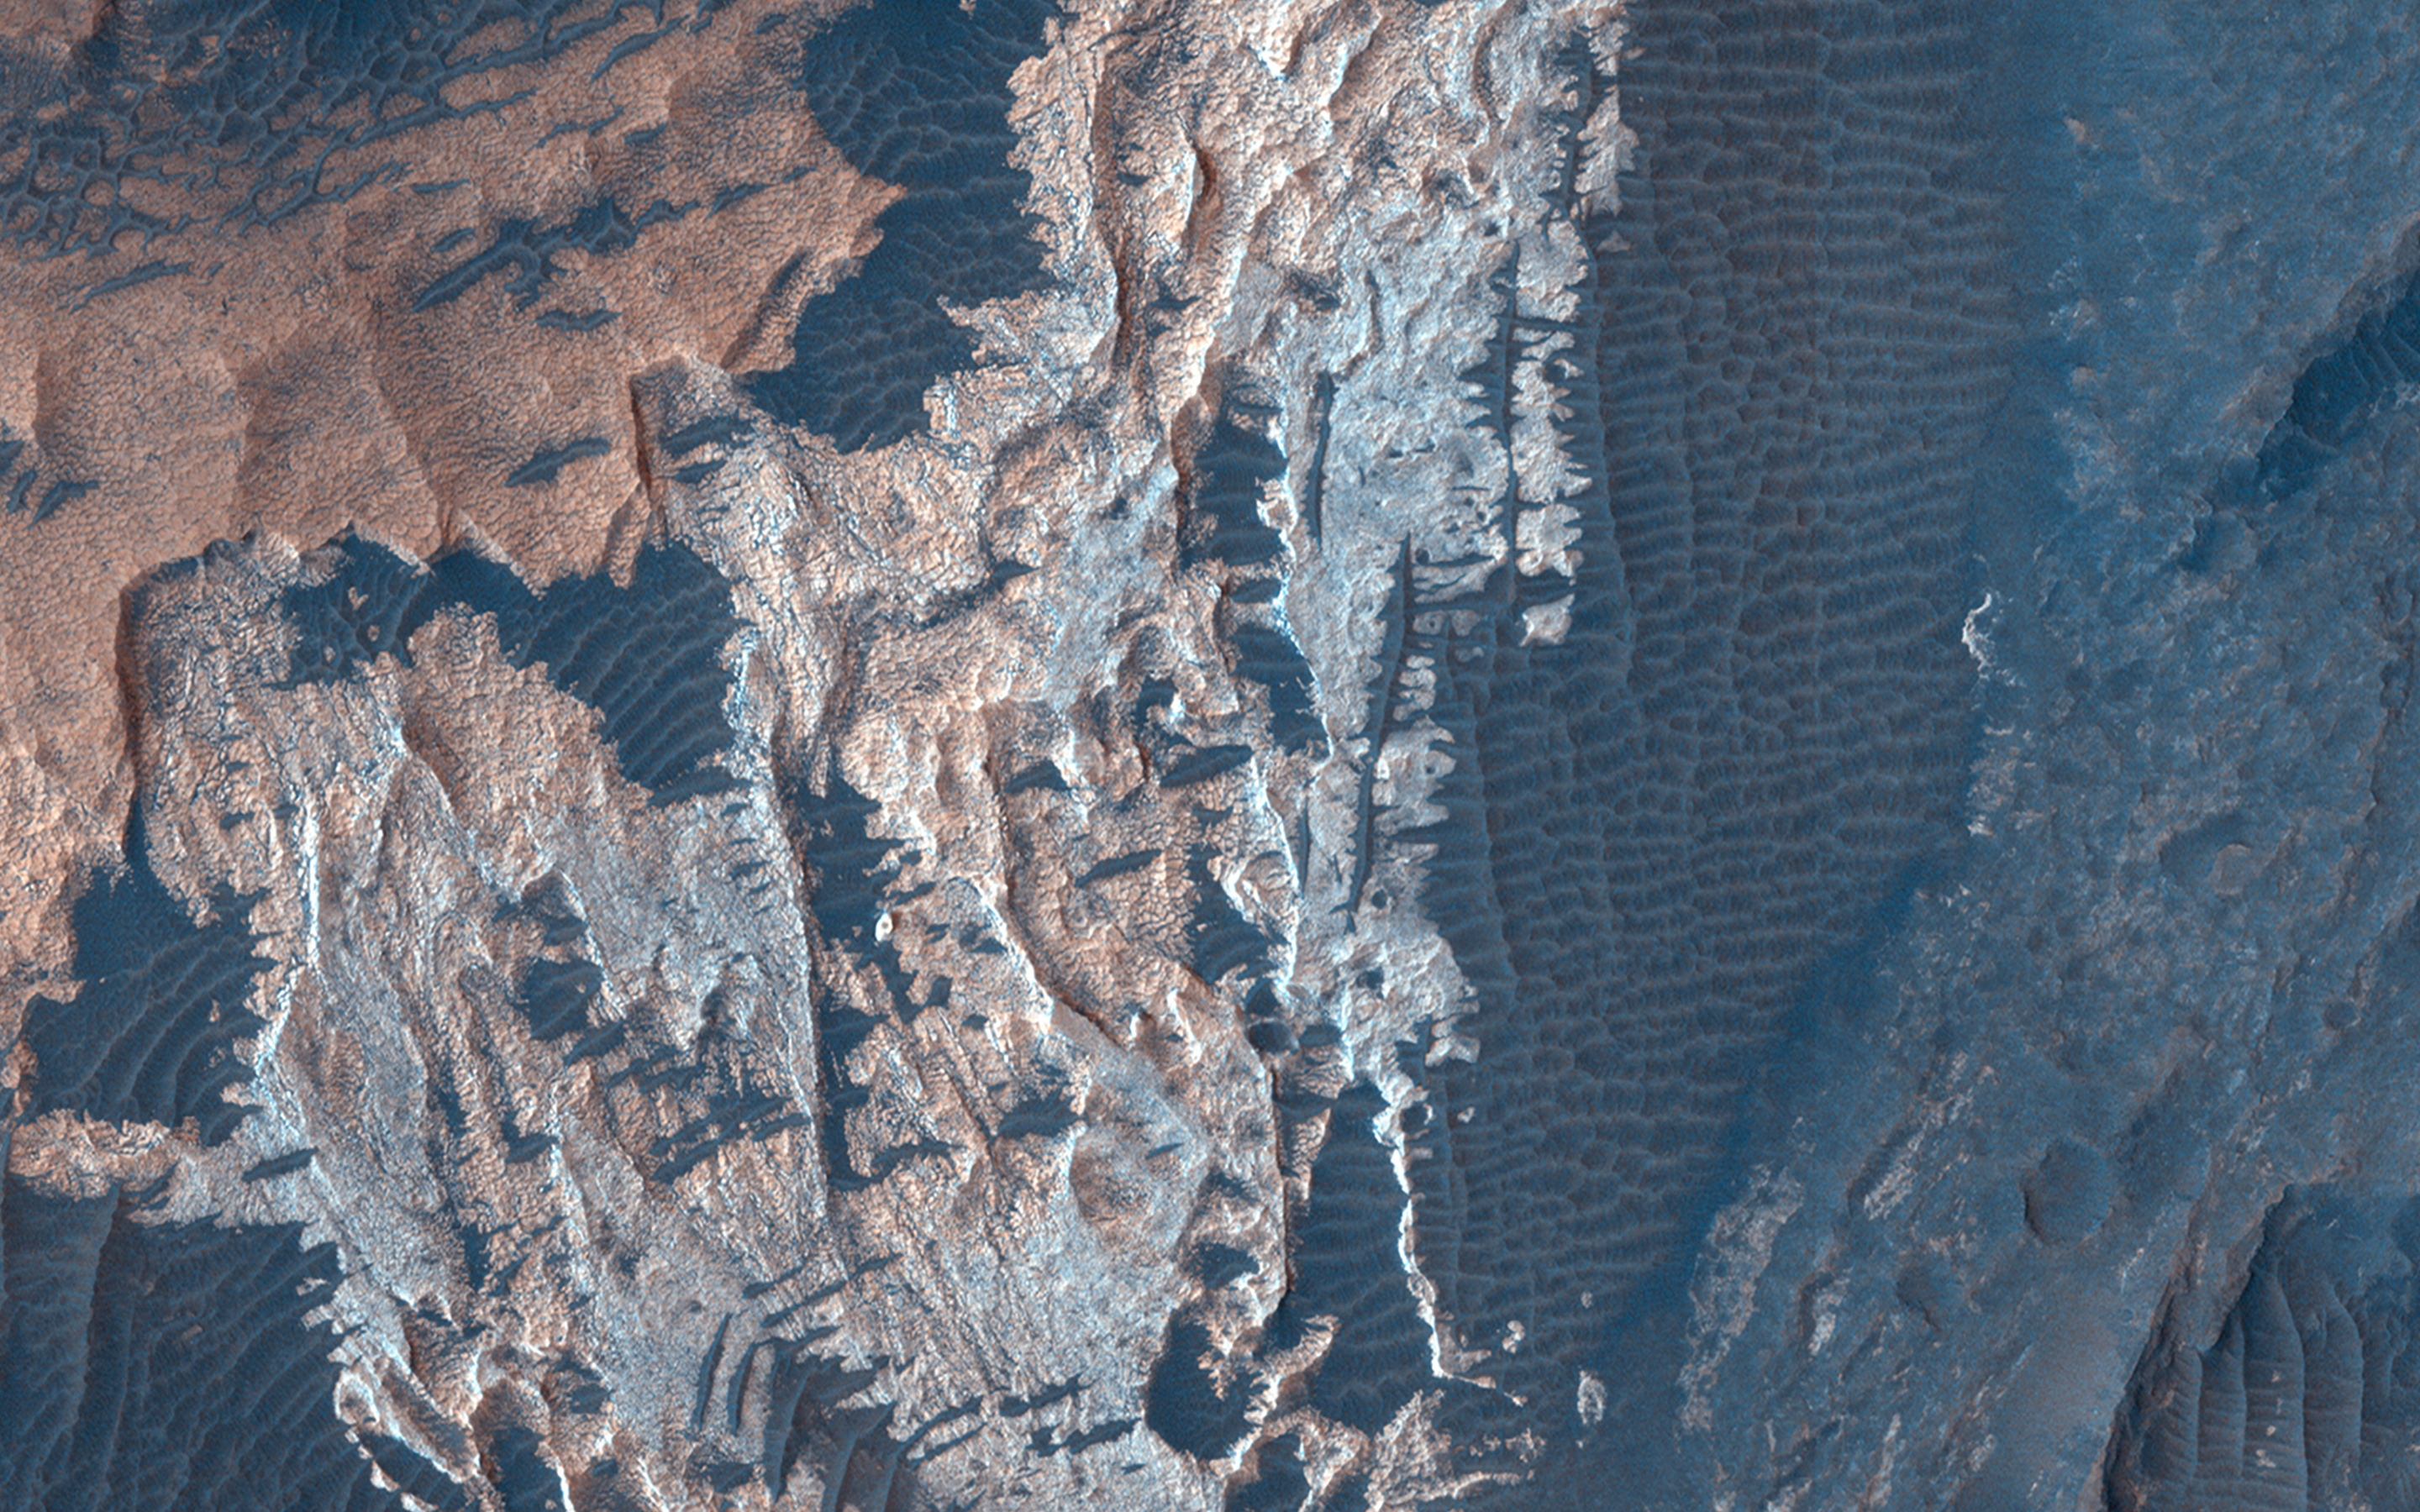

A Complex Geologic History of Aram Chaos

This 280-kilometer diameter crater center has experienced a long history of water activity. Within the crater is a heavily faulted and fractured terrain called Aram Chaos that consists of darker volcanic rocks that were disrupted as a result of water and/or magma withdrawal in the subsurface.

Above this chaotic terrain are brighter materials made up of different kinds of sulfates that formed when water filled the crater. CRISM data collected along with HiRISE images indicate that the sulfates consist of monohydrated, polyhydrated, and ferric hydroxysulfate, with each composition representing a different geochemical environment within the waters that once resided within Aram Chaos.

The map is projected here at a scale of 25 centimeters (9.8 inches) per pixel. (The original image scale is 28.6 centimeters [11.3 inches] per pixel [with 1 x 1 binning] to 57.1 centimeters [22.5 inches] per pixel [with 2 x 2 binning].) North is up.

The University of Arizona, in Tucson, operates HiRISE, which was built by Ball Aerospace & Technologies Corp., in Boulder, Colorado. NASA’s Jet Propulsion Laboratory, a division of Caltech in Pasadena, California, manages the Mars Reconnaissance Orbiter Project for NASA’s Science Mission Directorate, Washington.

Credit: NASA/JPL-Caltech/University of Arizona